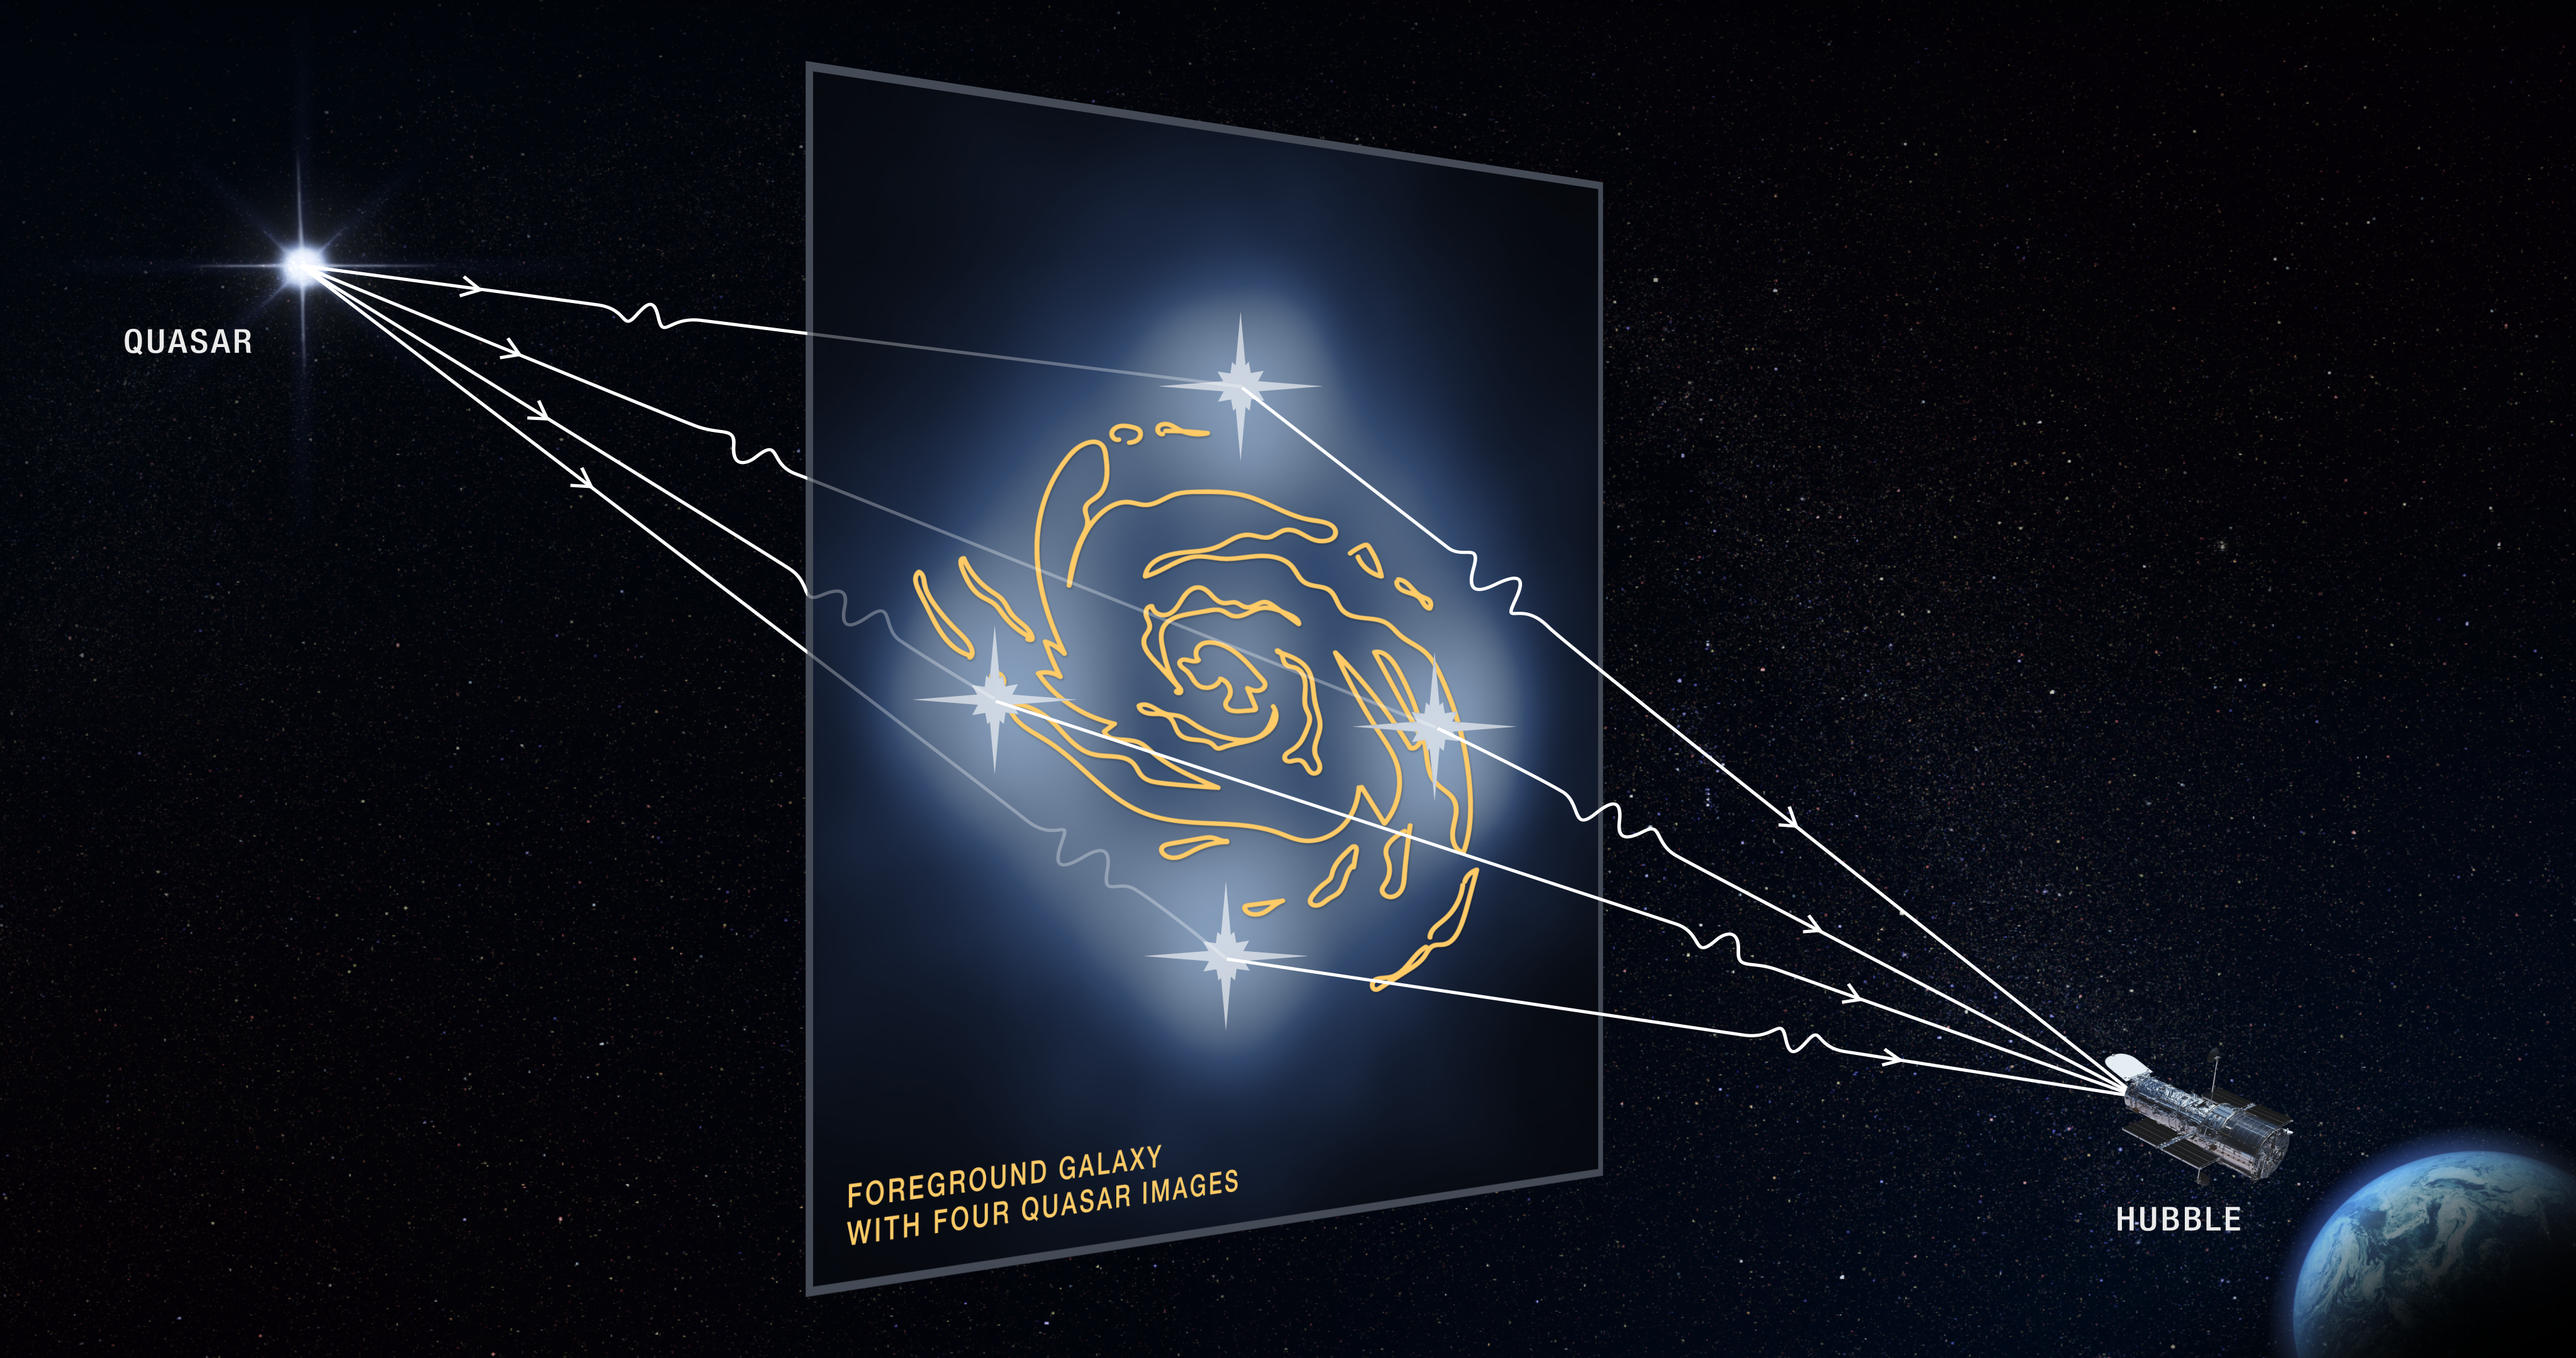

Illustration of Strong Gravitational Lensing

Gravitational Lensing Provides Clues to Tiny Dark Matter Clumps

This graphic illustrates how a faraway quasar's light is altered by a massive foreground galaxy and by tiny dark matter clumps along the light path. The galaxy's powerful gravity warps and magnifies the quasar's light, producing four distorted images of the quasar.

The dark matter clumps reside along the Hubble Space Telescope's line of sight to the quasar, as well as within and around the foreground galaxy.

The presence of the dark matter clumps alters the apparent brightness and position of each distorted quasar image by warping and slightly bending the light as it travels from the distant quasar to Earth, as represented by the wiggly lines in the graphic. Astronomers compared these measurements with predictions of how the quasar images would look without the influence of the dark matter clumps. The researchers used these measurements to calculate the masses of the tiny dark matter concentrations.

Dark matter is an invisible substance that makes up the bulk of the universe's mass and creates the scaffolding upon which galaxies are built.

Quadruple images of a quasar is rare because the background quasar and foreground galaxy require an almost perfect alignment.

Credit: NASA, ESA, and D. Player (STScI)